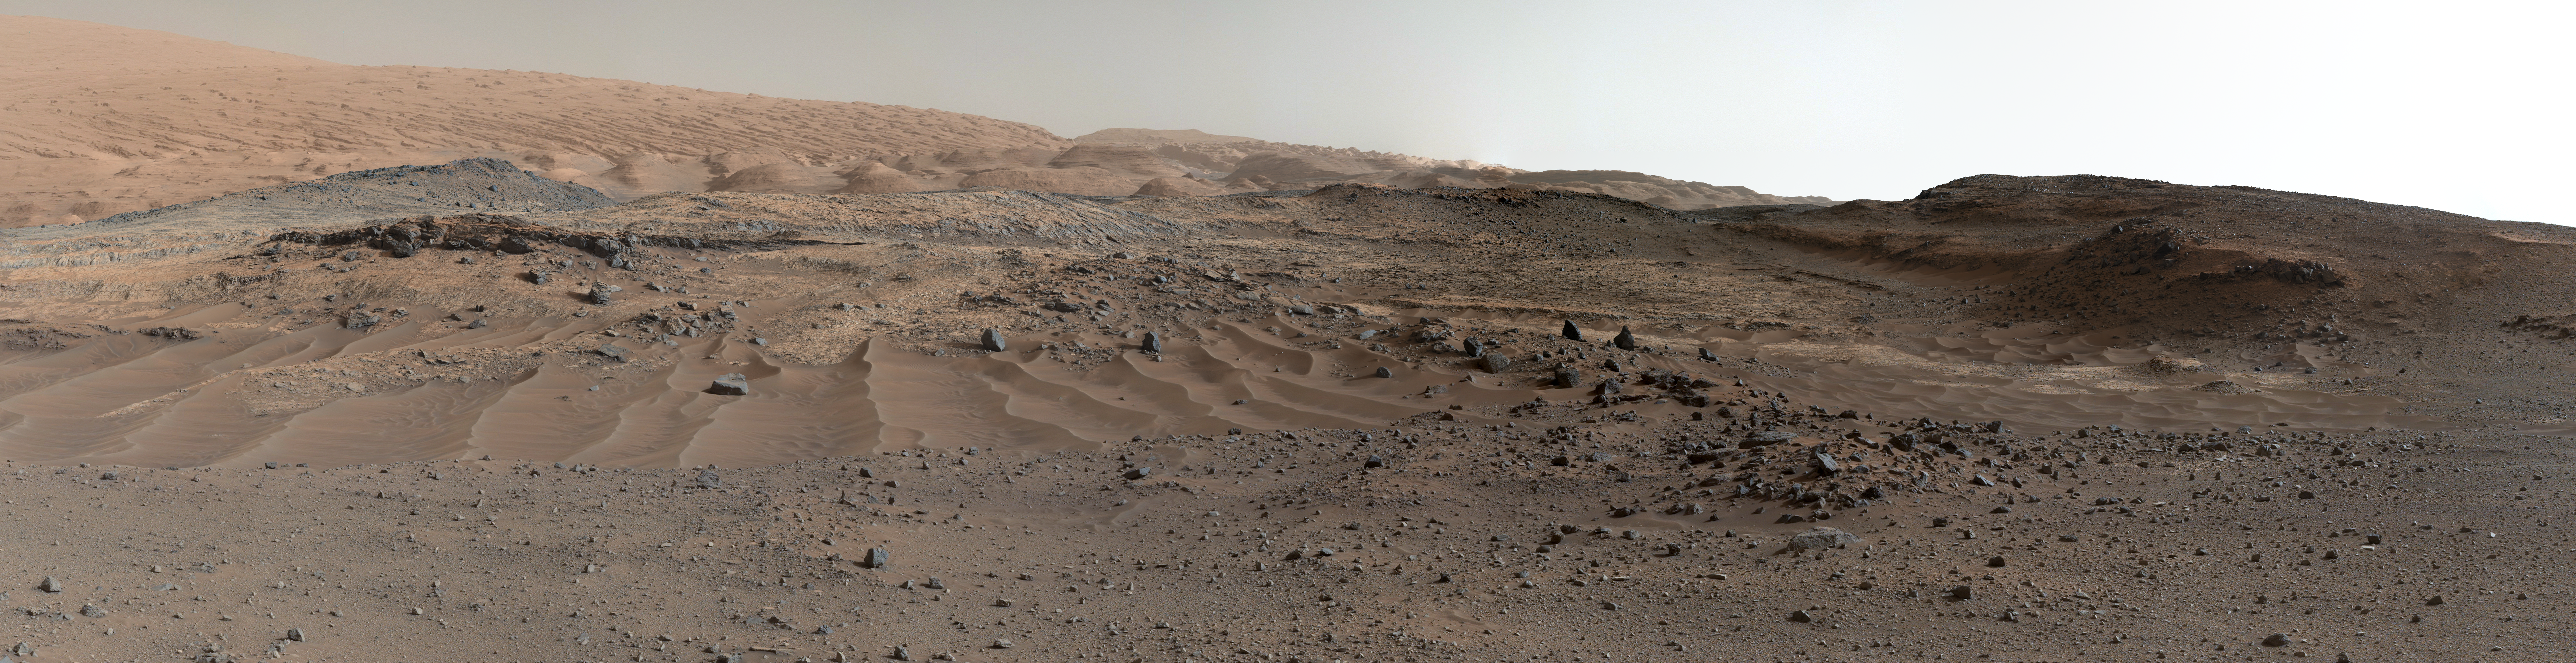

Curiosity Rover’s View of Alluring Martian Geology Ahead

A southward-looking panorama combining images from both cameras of the Mast Camera (Mastcam) instrument on NASA’s Curiosity Mars Rover shows diverse geological textures on Mount Sharp.

Three years after landing on Mars, the mission is investigating this layered mountain for evidence about changes in Martian environmental conditions, from an ancient time when conditions were favorable for microbial life to the much-drier present.

Gravel and sand ripples fill the foreground, typical of terrains that Curiosity traversed to reach Mount Sharp from its landing site. Outcrops in the midfield are of two types: dust-covered, smooth bedrock that forms the base of the mountain, and sandstone ridges that shed boulders as they erode. Rounded buttes in the distance contain sulfate minerals, perhaps indicating a change in the availability of water when they formed. Some of the layering patterns on higher levels of Mount Sharp in the background are tilted at different angles than others, evidence of complicated relationships still to be deciphered.

The scene spans from southeastward at left to southwestward at right. The component images were taken on April 10 and 11, 2015, the 952nd and 953rd Martian days (or sols) since the rover’s landing on Mars on Aug. 6, 2012, UTC (Aug. 5, PDT). Images in the central part of the panorama are from Mastcam’s right-eye camera, which is equipped with a 100-millimeter-focal-length telephoto lens. Images used in outer portions, including the most distant portions of the mountain in the scene, were taken with Mastcam’s left-eye camera, using a wider-angle, 34-millimeter lens.

A poster with annotations about some features in this image is online at http://mars.jpl.nasa.gov/files/mep/CuriosityPoster.pdf. Curiosity’s Sol 952 location, relative to prior and subsequent drives, is mapped at http://mars.nasa.gov/msl/multimedia/images/?ImageID=7400.

Malin Space Science Systems, San Diego, built and operates the rover’s Mastcam. NASA’s Jet Propulsion Laboratory, a division of the California Institute of Technology, Pasadena, manages the Mars Science Laboratory Project for NASA’s Science Mission Directorate, Washington. JPL designed and built the project’s Curiosity rover.

More information about Curiosity is online at http://www.nasa.gov/msl and http://mars.jpl.nasa.gov/msl/.

Photojournal Note: Also available is the full resolution TIFF file PIA19803_full.tif. This file may be too large to view from a browser; it can be downloaded onto your desktop by right-clicking on the previous link and viewed with image viewing software.

Credit: NASA/JPL-Caltech/MSSS